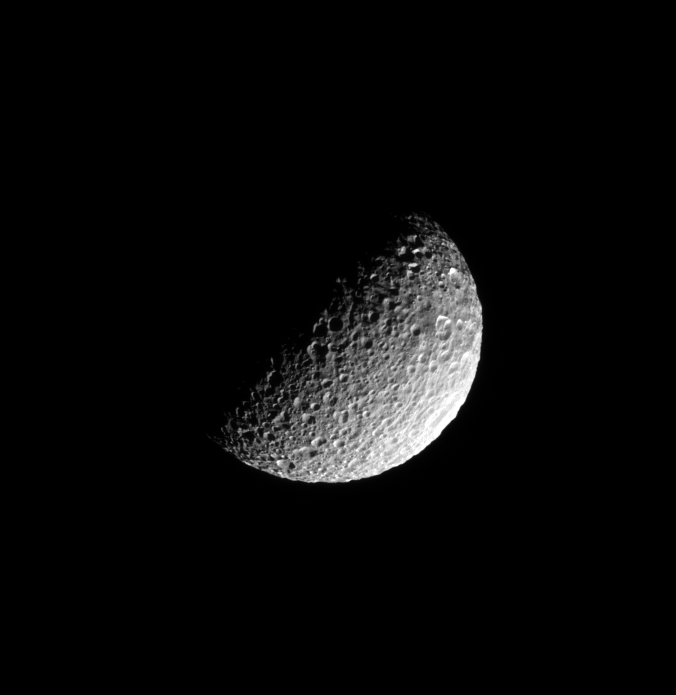

Blasted by Impacts

Deep craters riddle the pulverized, icy surface of Saturn’s moon Mimas.

This view looks toward southern latitudes on Mimas from a vantage point 47 degrees below the moon’s equator. North is towards the top of the image and rotated 40 degrees to the right.

The image was taken in visible green light with the Cassini spacecraft narrow-angle camera on June 16, 2008. The view was obtained at a distance of approximately 217,000 kilometers (135,000 miles) from Mimas and at a Sun-Mimas-spacecraft, or phase, angle of 83 degrees. Image scale is 1 kilometer (0.6 mile) per pixel.

The Cassini-Huygens mission is a cooperative project of NASA, the European Space Agency and the Italian Space Agency. The Jet Propulsion Laboratory, a division of the California Institute of Technology in Pasadena, manages the mission for NASA’s Science Mission Directorate, Washington, D.C. The Cassini orbiter and its two onboard cameras were designed, developed and assembled at JPL. The imaging operations center is based at the Space Science Institute in Boulder, Colo.

Credit: NASA/JPL/Space Science Institute